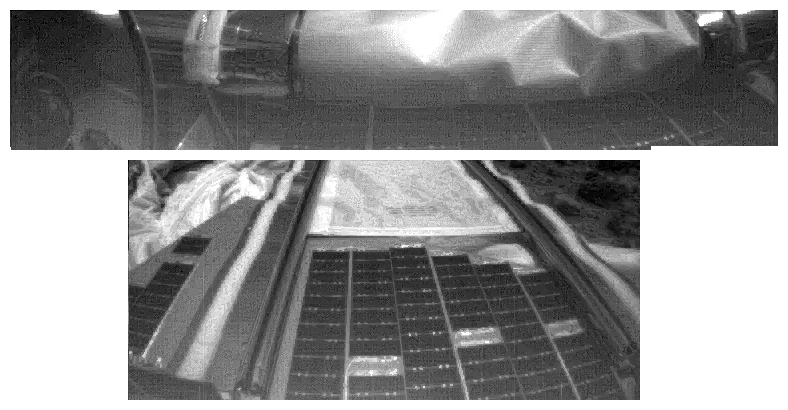

Sojourner’s First Images From Mars

These images are views of the Mars Pathfinder Lander’s forward ramp before (top image) and after (bottom image) deployment. Some data from the before image was lost due to rover-lander communication problems.

Photojournal note: Sojourner spent 83 days of a planned seven-day mission exploring the Martian terrain, acquiring images, and taking chemical, atmospheric and other measurements. The final data transmission received from Pathfinder was at 10:23 UTC on September 27, 1997. Although mission managers tried to restore full communications during the following five months, the successful mission was terminated on March 10, 1998.

Credit: NASA/JPL/Caltech